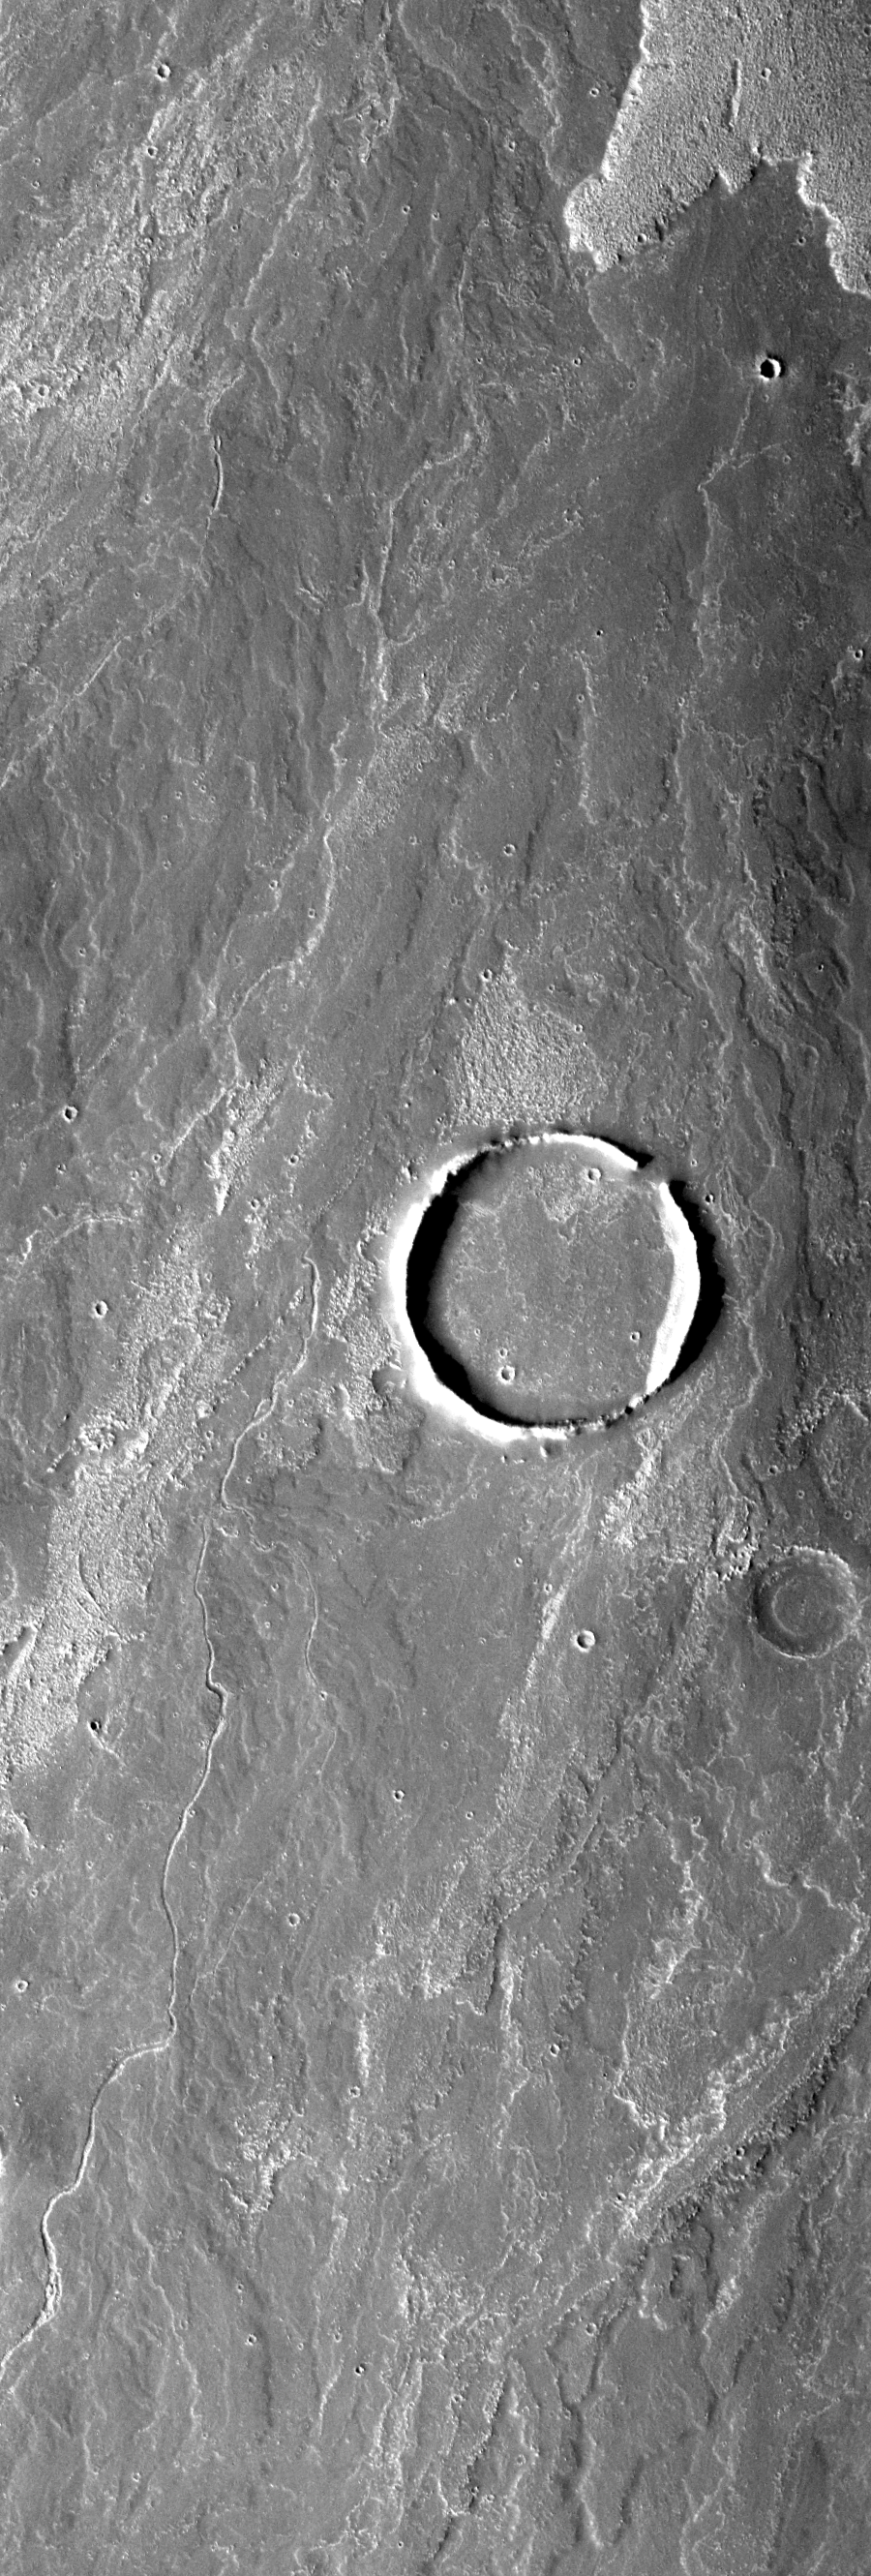

Filled Crater

Today’s VIS image shows Arsia Mons flows that have surrounded a large crater. At some point the flows broke through the crater rim and then filled the interior of the crater with lava.

Image information: VIS instrument. Latitude -20.3, Longitude 242.9 East (117.1 West). 17 meter/pixel resolution.

Note: this THEMIS visual image has not been radiometrically nor geometrically calibrated for this preliminary release. An empirical correction has been performed to remove instrumental effects. A linear shift has been applied in the cross-track and down-track direction to approximate spacecraft and planetary motion. Fully calibrated and geometrically projected images will be released through the Planetary Data System in accordance with Project policies at a later time.

NASA’s Jet Propulsion Laboratory manages the 2001 Mars Odyssey mission for NASA’s Office of Space Science, Washington, D.C. The Thermal Emission Imaging System (THEMIS) was developed by Arizona State University, Tempe, in collaboration with Raytheon Santa Barbara Remote Sensing. The THEMIS investigation is led by Dr. Philip Christensen at Arizona State University. Lockheed Martin Astronautics, Denver, is the prime contractor for the Odyssey project, and developed and built the orbiter. Mission operations are conducted jointly from Lockheed Martin and from JPL, a division of the California Institute of Technology in Pasadena.

Credit: NASA/JPL/Arizona State University